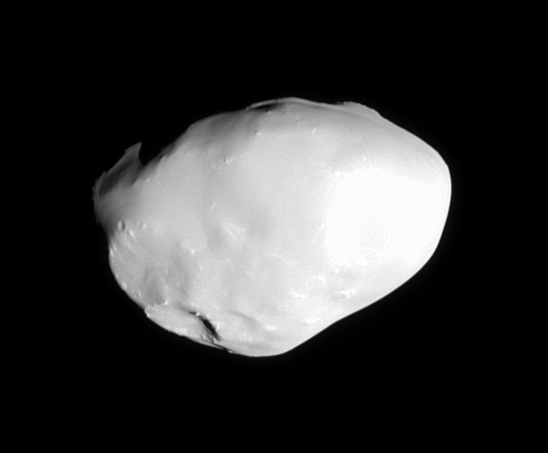

Smooth Surface of Telesto

The Cassini spacecraft passed within a cosmic stone’s throw of Telesto in October, 2005 capturing this shot of the tiny Trojan moon.

Telesto (24 kilometers, or 15 miles across) appears to be mantled in fine, icy material, although a few craters and some outcrops and/or large boulders are visible. Its smooth surface does not appear to retain the record of intense cratering that most of Saturn’s other moons possess.

The image was taken in polarized green light with the Cassini spacecraft narrow-angle camera on Oct. 11, 2005, at a distance of approximately 14,500 kilometers (9,000 miles) from Telesto. The image scale is 86 meters (283 feet) per pixel.

The Cassini-Huygens mission is a cooperative project of NASA, the European Space Agency and the Italian Space Agency. The Jet Propulsion Laboratory, a division of the California Institute of Technology in Pasadena, manages the mission for NASA’s Science Mission Directorate, Washington, D.C. The Cassini orbiter and its two onboard cameras were designed, developed and assembled at JPL. The imaging operations center is based at the Space Science Institute in Boulder, Colo.

Credit: NASA/JPL/Space Science Institute